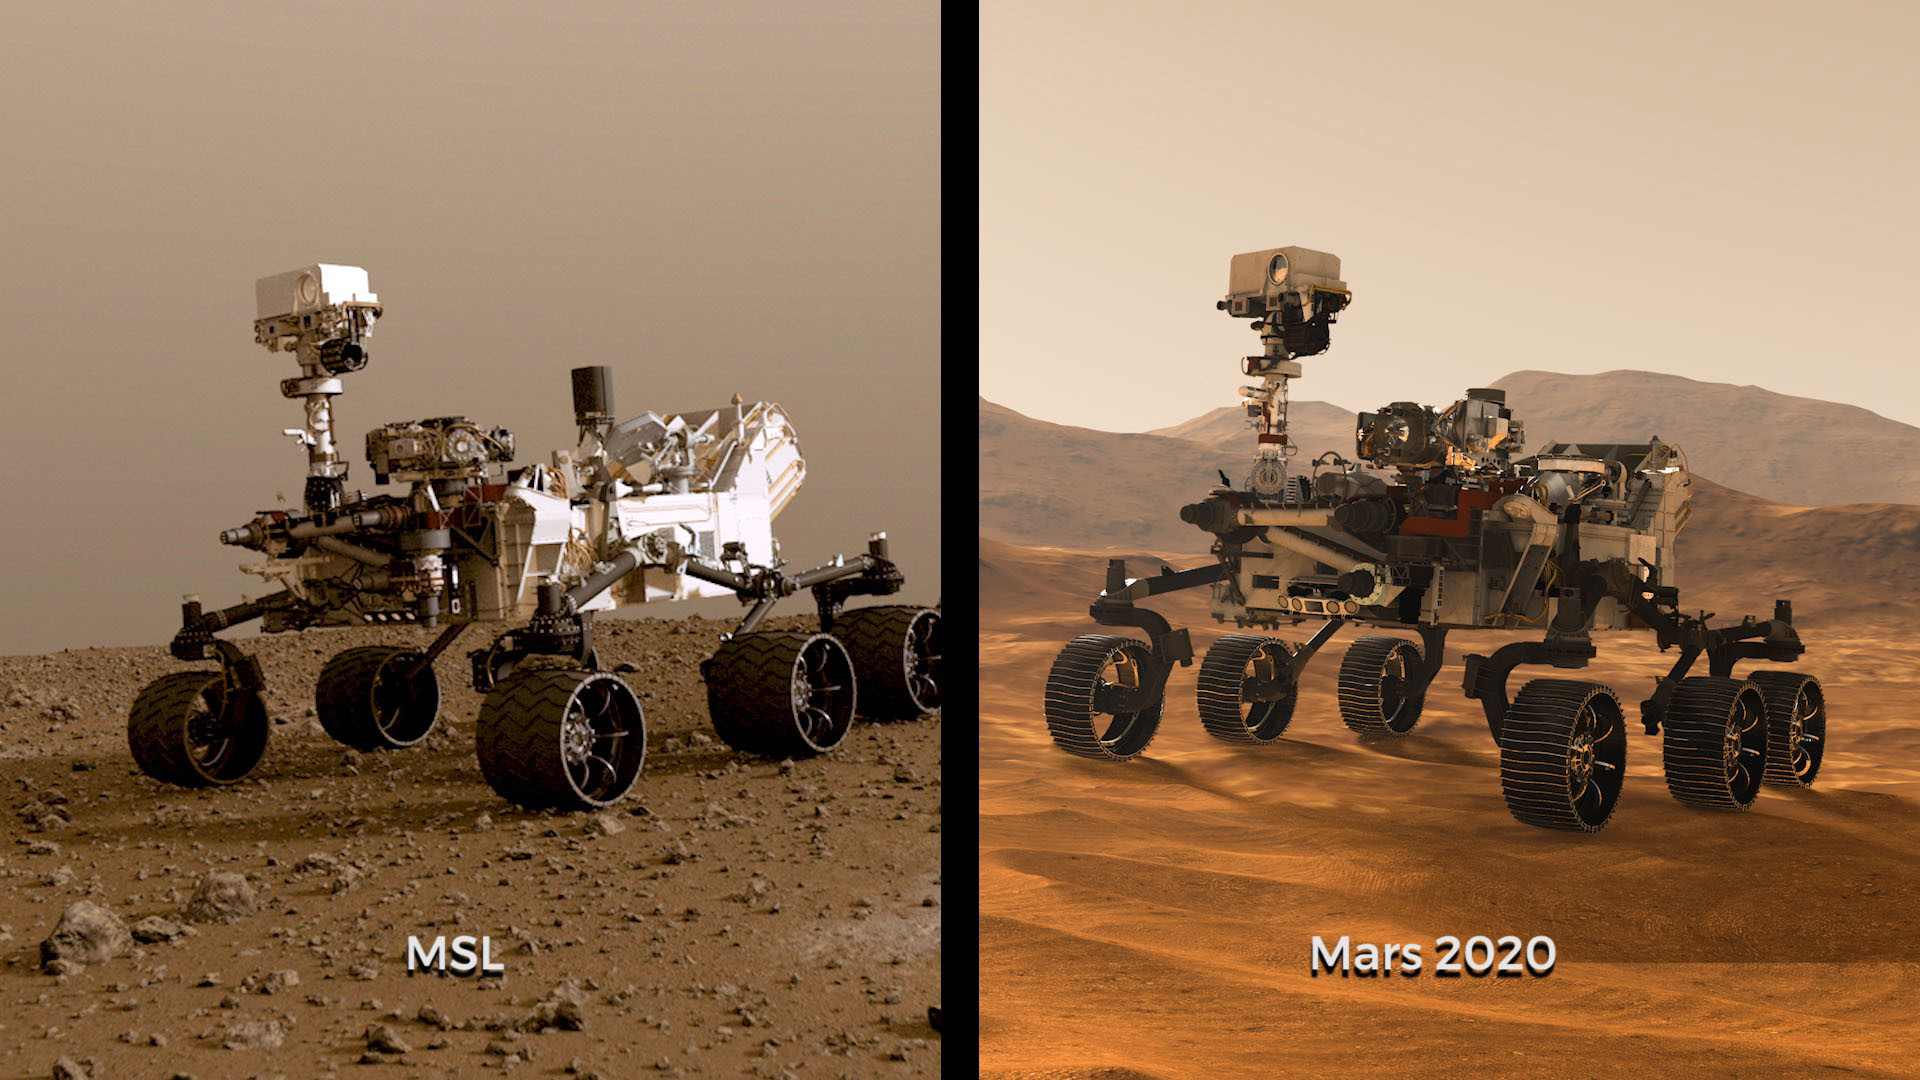

Side-by-Side: Curiosity and Mars 2020

Illustrations of NASA’s Curiosity and Mars 2020 rovers. While the newest rover borrows from Curiosity’s design, each has its own role in the ongoing exploration of Mars and the search for ancient life.

JPL is building and will manage operations of the Mars 2020 rover for the NASA Science Mission Directorate at the agency’s headquarters in Washington.

Credit: NASA/JPL-Caltech